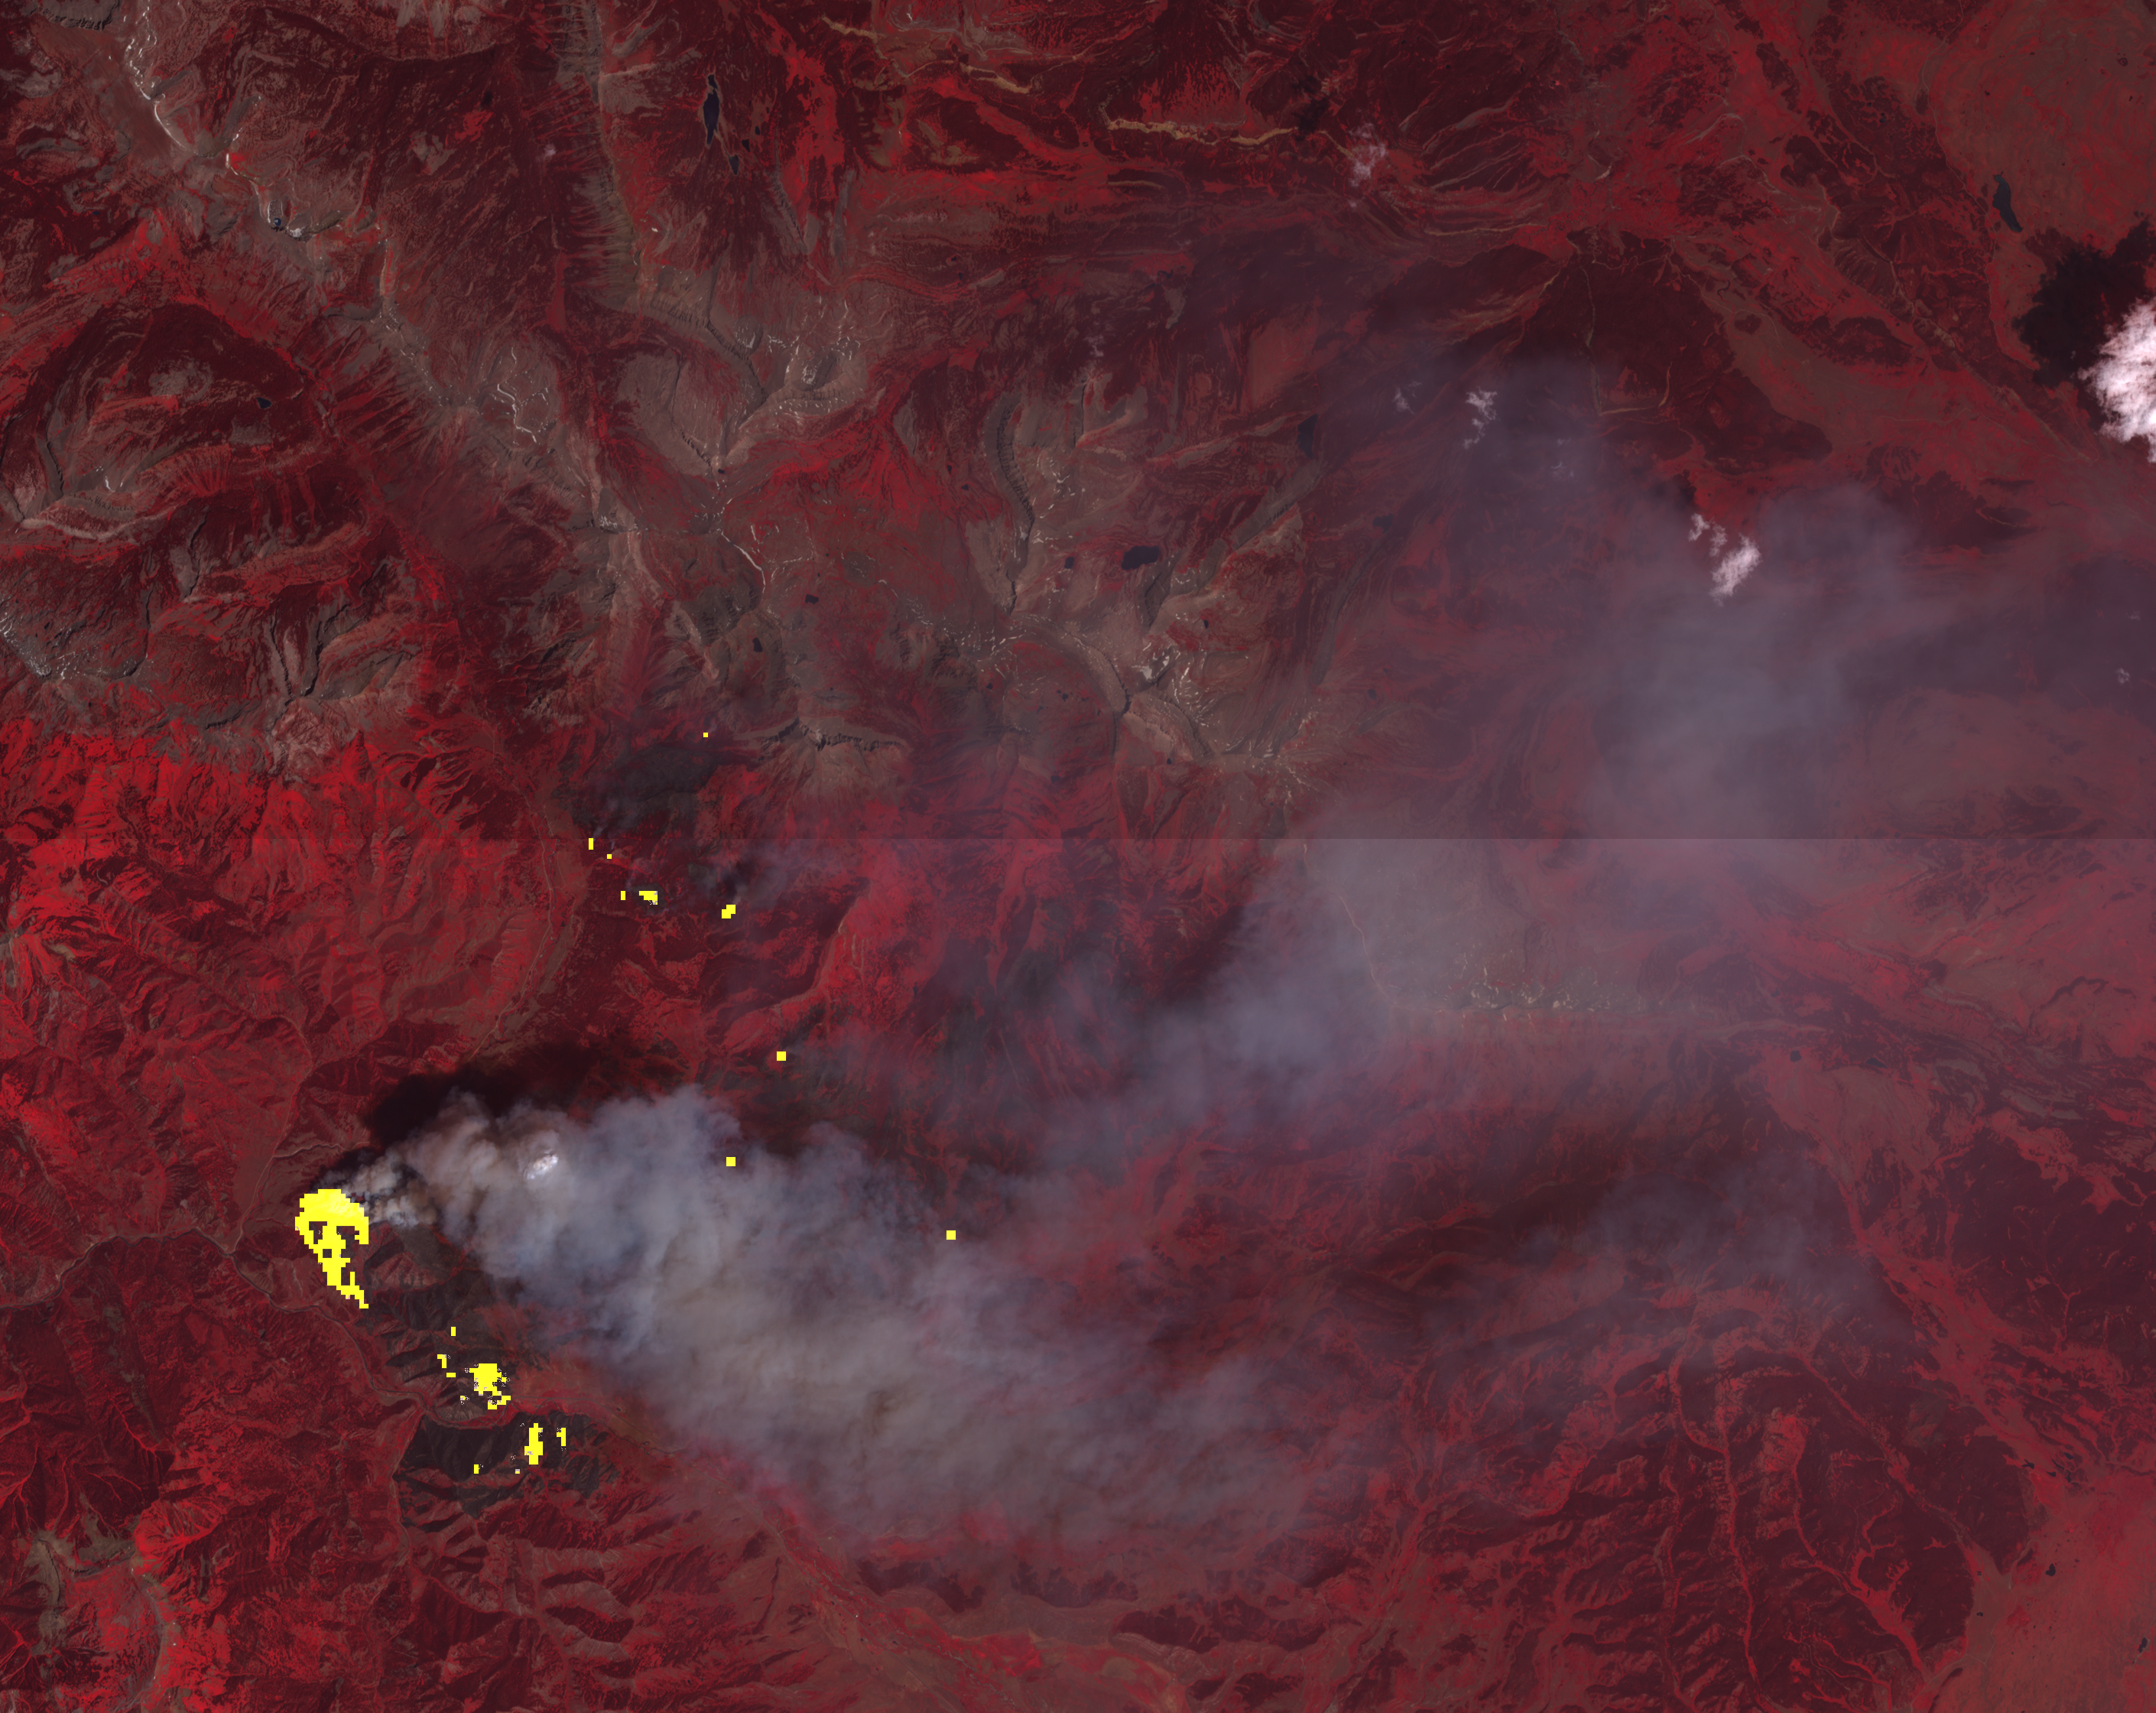

Wyoming Wildfire Spotted by NASA Spacecraft

The Lava Mountain fire in Wyoming had grown to more than 10,000 acres when the Advanced Spaceborne Thermal Emission and Reflection Radiometer (ASTER) instrument on NASA’s Terra spacecraft captured this image on July 27, 2016. Several small towns have been evacuated in case the fire spreads eastward. ASTER’s thermal infrared band shows the active fire hotspots in yellow. The image covers an area of 20.9 by 23.2 miles (33.6 by 37.3 kilometers) and is located at 43.3 degrees north, 110.4 degrees west.

With its 14 spectral bands from the visible to the thermal infrared wavelength region and its high spatial resolution of 15 to 90 meters (about 50 to 300 feet), ASTER images Earth to map and monitor the changing surface of our planet. ASTER is one of five Earth-observing instruments launched Dec. 18, 1999, on Terra. The instrument was built by Japan’s Ministry of Economy, Trade and Industry. A joint U.S./Japan science team is responsible for validation and calibration of the instrument and data products.

The broad spectral coverage and high spectral resolution of ASTER provides scientists in numerous disciplines with critical information for surface mapping and monitoring of dynamic conditions and temporal change. Example applications are: monitoring glacial advances and retreats; monitoring potentially active volcanoes; identifying crop stress; determining cloud morphology and physical properties; wetlands evaluation; thermal pollution monitoring; coral reef degradation; surface temperature mapping of soils and geology; and measuring surface heat balance.

The U.S. science team is located at NASA’s Jet Propulsion Laboratory, Pasadena, Calif. The Terra mission is part of NASA’s Science Mission Directorate, Washington, D.C.

Credit: NASA/METI/AIST/Japan Space Systems, and U.S./Japan ASTER Science Team